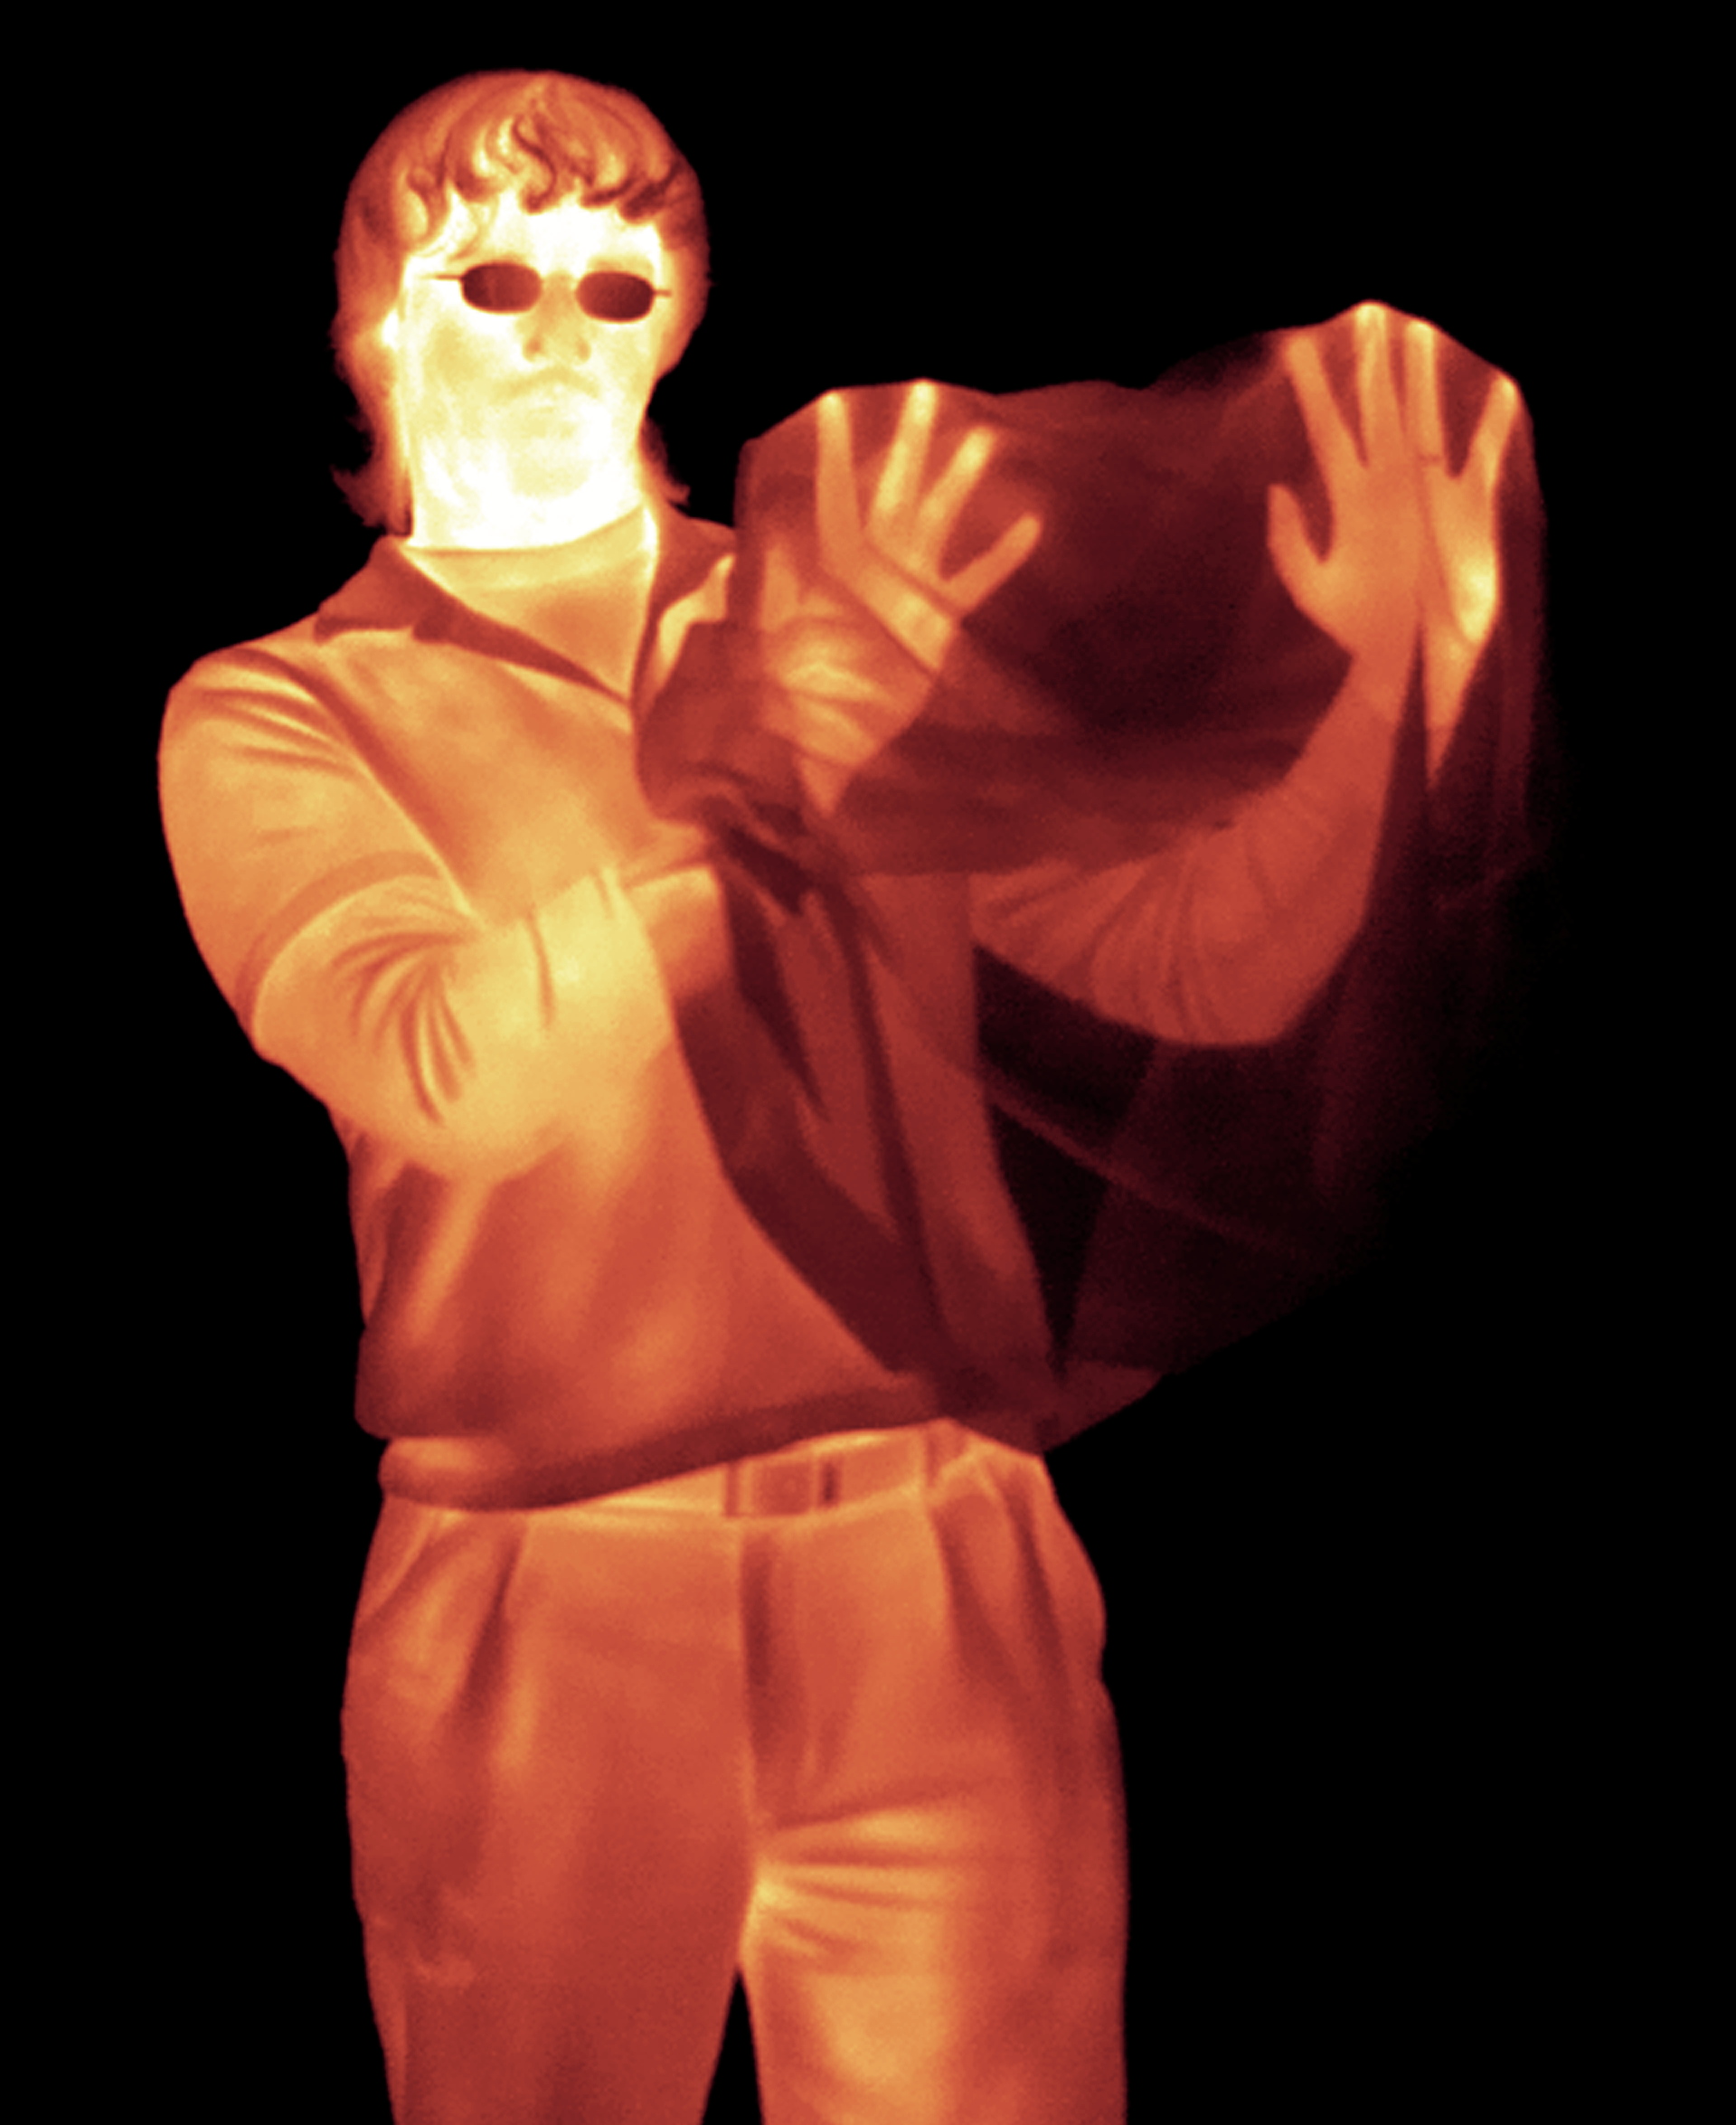

Hands in a Bag (color): Infrared Light

Infrared light passes straight through this black plastic bag and we can see the man's hands, but his glasses, which are transparent to visible light, are completely opaque here in the infrared.

Credit: NASA/JPL-Caltech/R. Hurt (SSC)